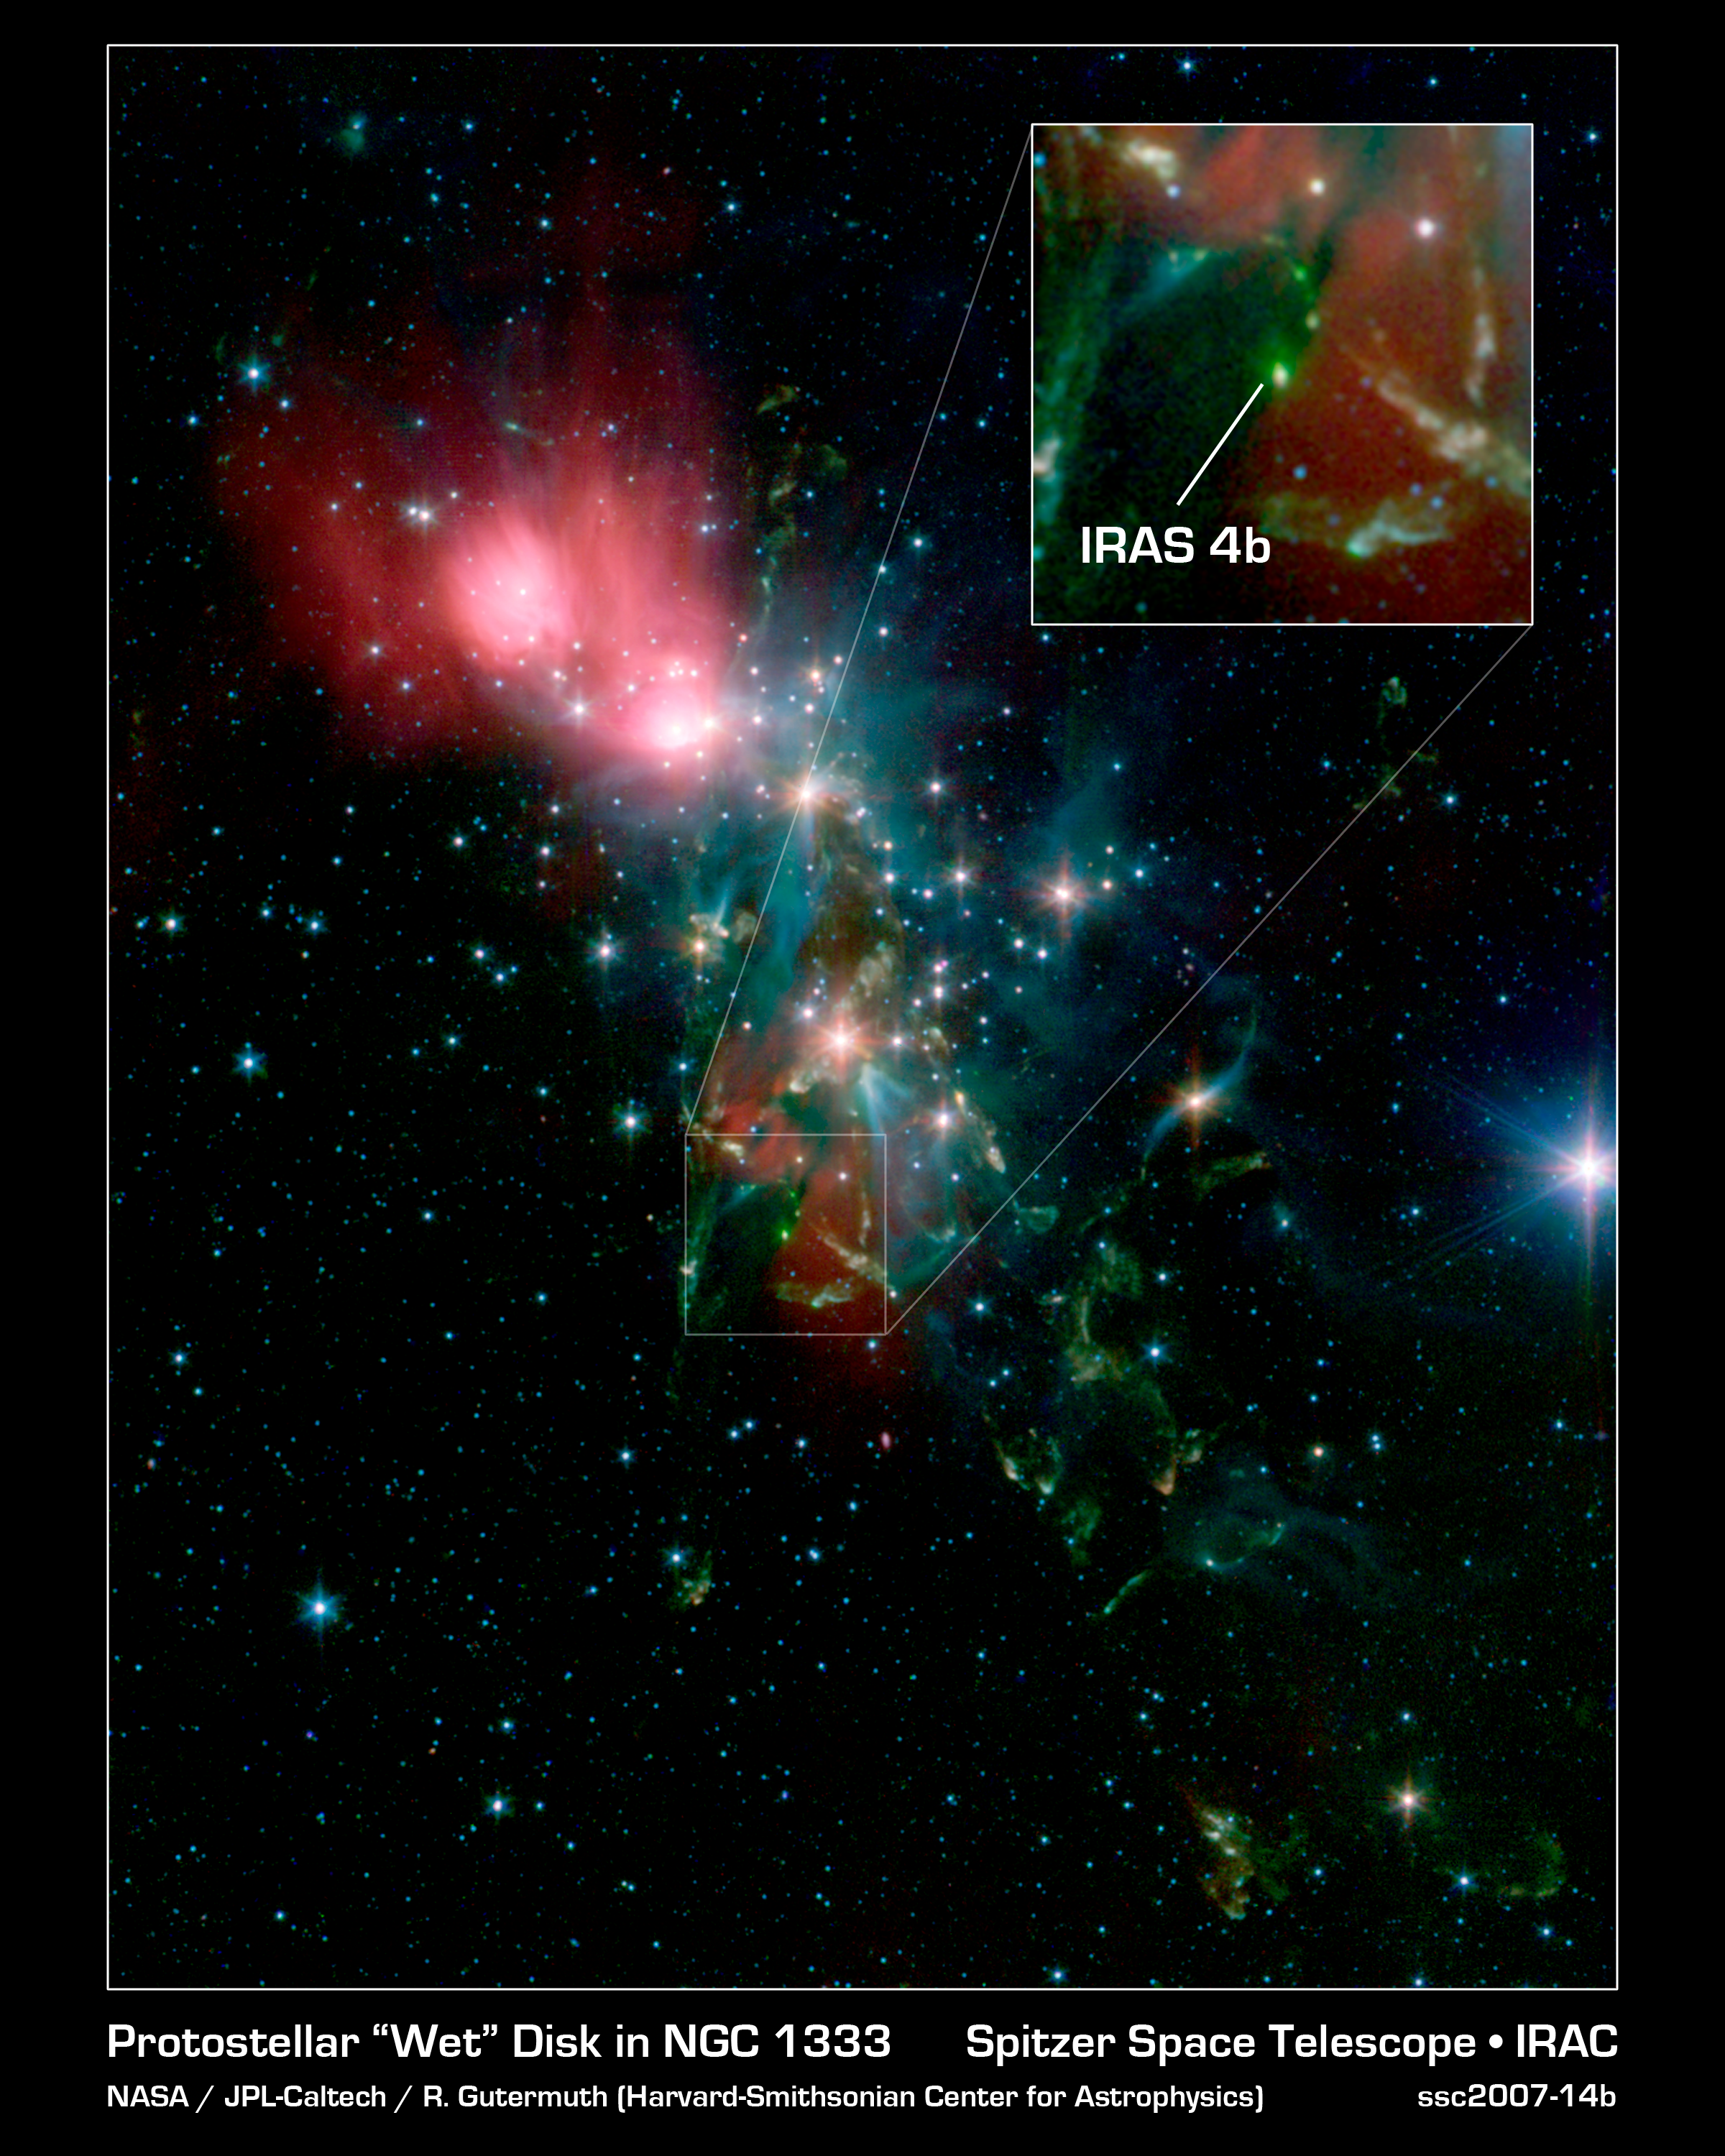

Steamy Star in NGC 1333

This image from NASA's Spitzer Space Telescope shows a stellar nursery called NGC 1333. Spitzer discovered that a pre-planetary disk of dust surrounding an embryonic star within this region, called NGC 1333-IRAS 4B, is drenched with water vapor.

NGC 1333 is located about 1,000 light-years away in the Perseus constellation. It is a cloud of gas and dust that is busy manufacturing new stars. Spitzer surveyed four of the very youngest stars in this region and 26 others elsewhere, but found only one, NGC 1333-IRAS 4B (see inset), with water vapor. This might be because NGC 1333-IRAS 4B is in just the right orientation for Spitzer to view deep inside the developing star system and detect the water vapor.

Credit: NASA/JPL-Caltech/R. A. Gutermuth (Harvard-Smithsonian CfA)